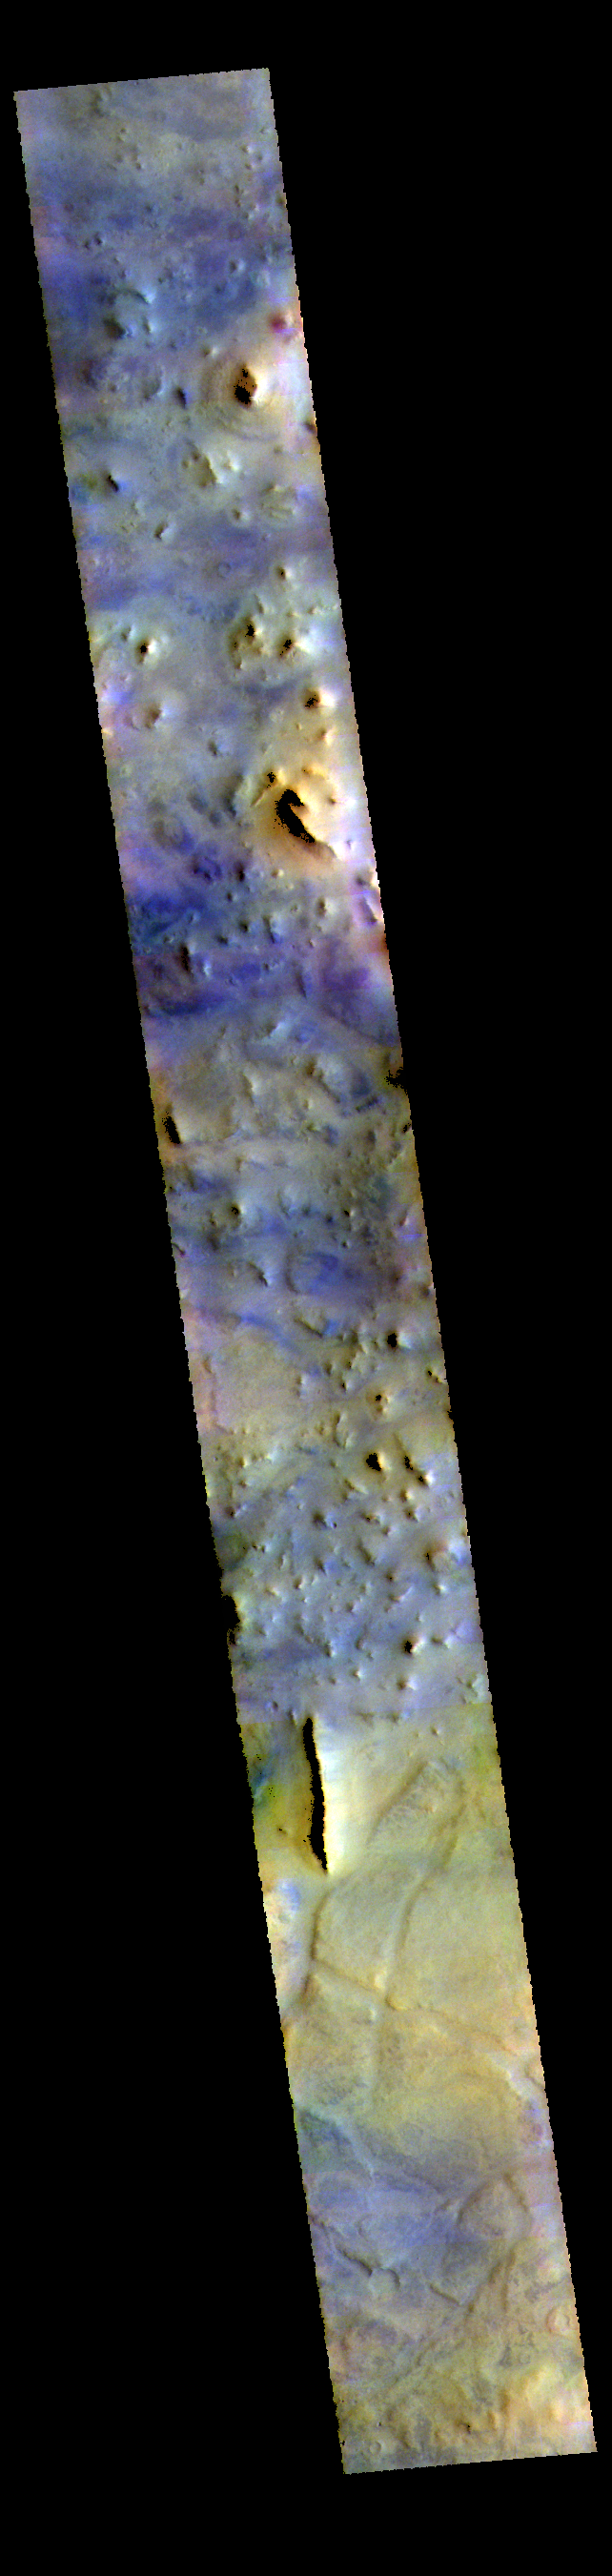

Acidalia Colles – False Color

This VIS image shows part of Acidalia Colles. The term colles means hill. Dark blue tones in this band configuration typically identify basaltic sands. This “blue” material is found on the plains, but also on some of the hill faces. Acidalia Colles in located in central Acidalia Planitia.

The THEMIS VIS camera contains 5 filters. The data from different filters can be combined in multiple ways to create a false color image. These false color images may reveal subtle variations of the surface not easily identified in a single band image.

Credit: NASA/JPL-Caltech/ASU